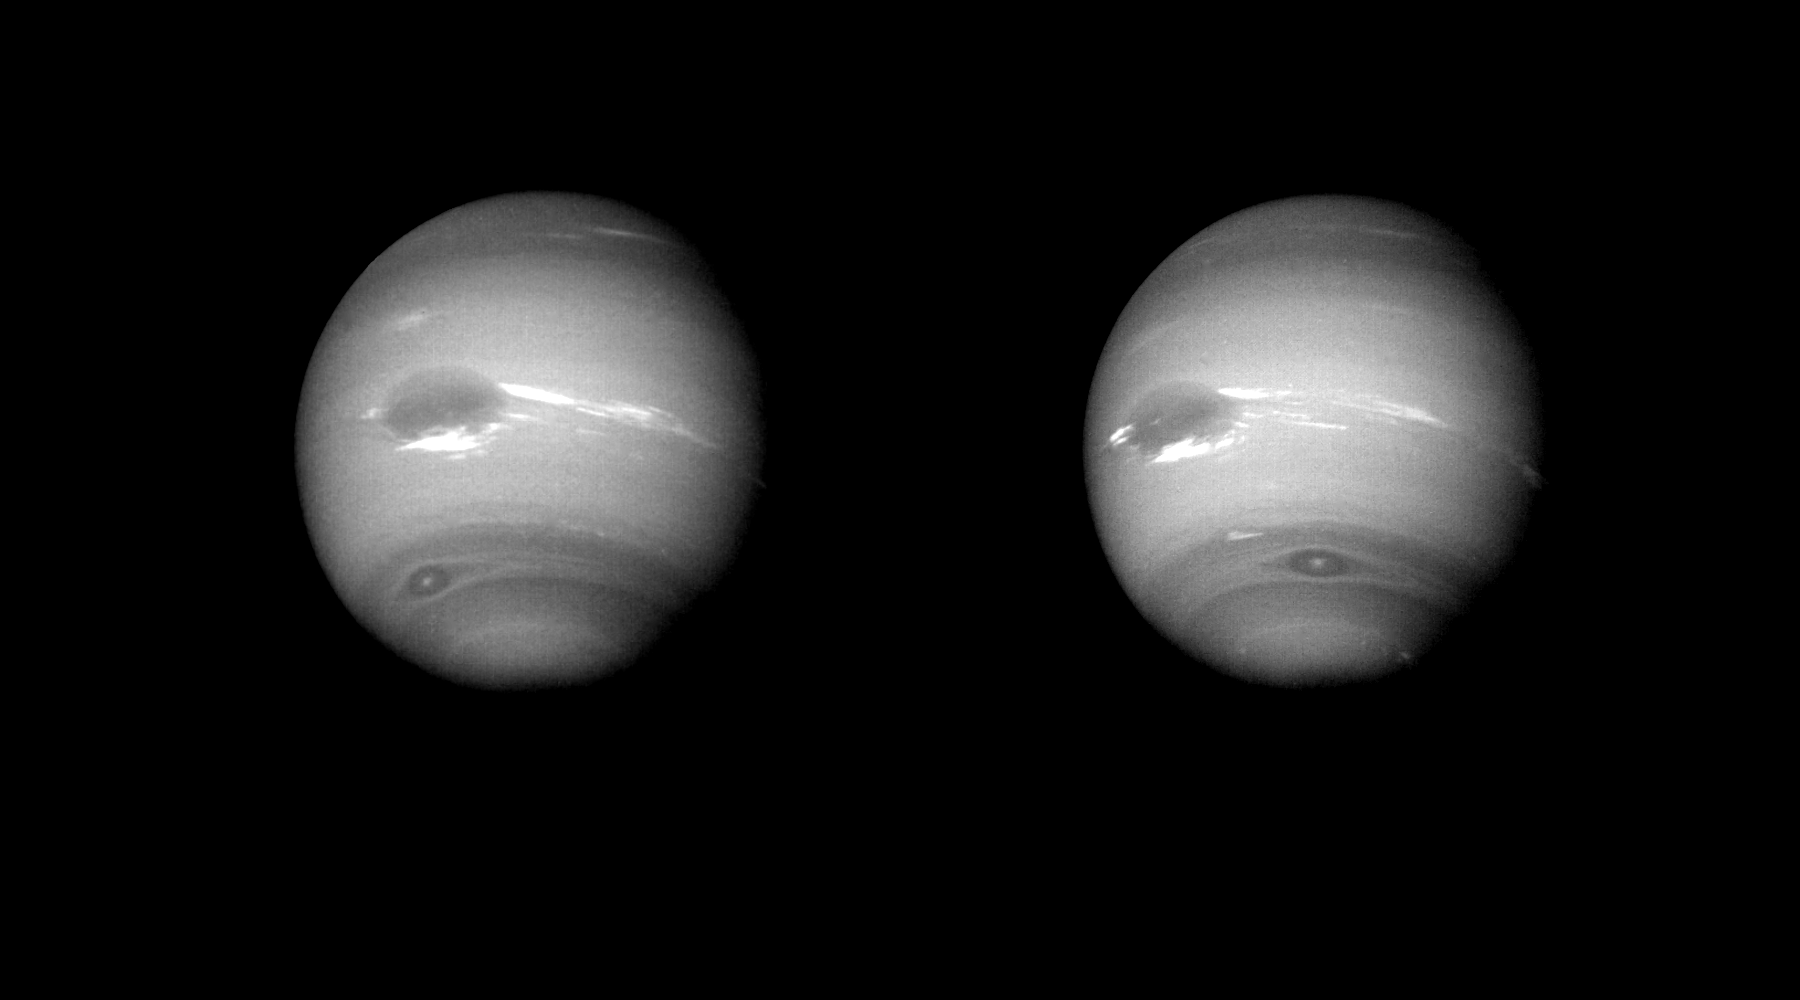

Neptune – Two Images

These two images of Neptune were taken by Voyager 2’s narrow angle camera when the spacecraft was about 12 million km (7.5 million miles) from Neptune. Resolution is about 110 km (68 miles) per pixel. During the 17.6 hours between the left and right images, the Great Dark Spot, at 22 degrees south latitude (left of center), has completed a little less than one rotation of Neptune. The smaller dark spot, at 54 south, completed a little more than one rotation, as can be seen by comparing its relative positions in the two pictures. The Great Dark Spot and the smaller spot have a relative velocity of 100 meters per second (220 miles an hour). The light and dark bands circling Neptune indicate predominantly zonal (east/west) motion. The diffuse white feature north of the Great Dark Spot is near Neptune’s equator, and rotates with about the same period as the Great Dark Spot. Streak of bright clouds at the south edge, and just east of the Great Dark Spot, are its constant companions, and change the details of their appearance, often within a few hours. Changing brightness of the cloud streaks could be a result of vertical motions. The Voyager Mission is conducted by JPL for NASA’s Office of Space Science and Applications.

Credit: NASA/JPL